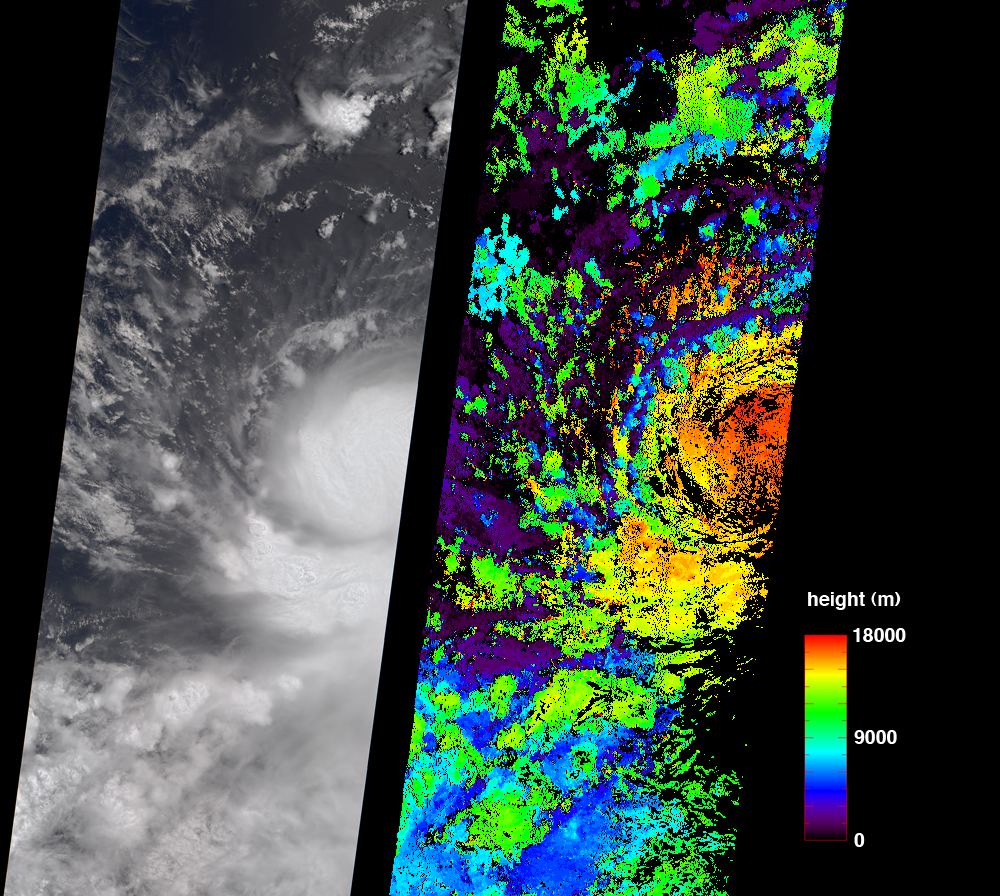

A Strengthening Eastern Pacific Storm

These July 11, 2006 images are from the Multi-angle Imaging SpectroRadiometer (MISR) instrument aboard NASA’s Terra Satellite. They show then Tropical Storm Bud as it was intensifying into a hurricane, which it became later that day. The true-color image at left is next to an image of cloud heights on the right. Two-dimensional maps of cloud heights such as these give scientists an opportunity to compare their models against actual hurricane observations.

At the time of these images, Bud was located near 14.4 degrees north latitude and 112.5 degrees west longitude, or about 620 miles (1000 kilometers) southwest of Cabo San Lucas, Baja California, Mexico.

MISR was built and is managed by NASA’s Jet Propulsion Laboratory, Pasadena,Calif. The Terra satellite is managed by NASA’s Goddard Space Flight Center, Greenbelt, Md. JPL is a division of the California Institute of Technology.

Credit: NASA/GSFC/LaRC/JPL, MISR Team